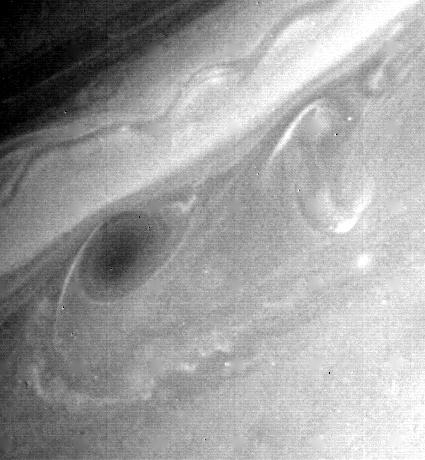

Saturn’s Atmosphere

Further details of Saturn’s atmosphere are evident in this photograph, a black-and-white print of a green-filter frame taken Aug. 21 by Voyager 2. At the time, the spacecraft was 4.6 million kilometers (2.8 million miles) from the planet; at this distance, the smallest observable feature was 85 km. (50 mi.) across. The dark oval cloud is about 4,000 km. (2,400 mi.) in diameter. Near its lower left edge, zonal winds blow westward at 20 meters-per-second (45 mph). By comparison, east-flowing winds reach speeds of 150 meters-per-second (330 mph) along the wavy edge of the white ribbon to the north of the dark oval. The observed flow patterns in the clouds reveal the wind shear to which they are subjected. The Voyager project is managed for NASA by the Jet Propulsion Laboratory, Pasadena, Calif.

Credit: NASA/JPL